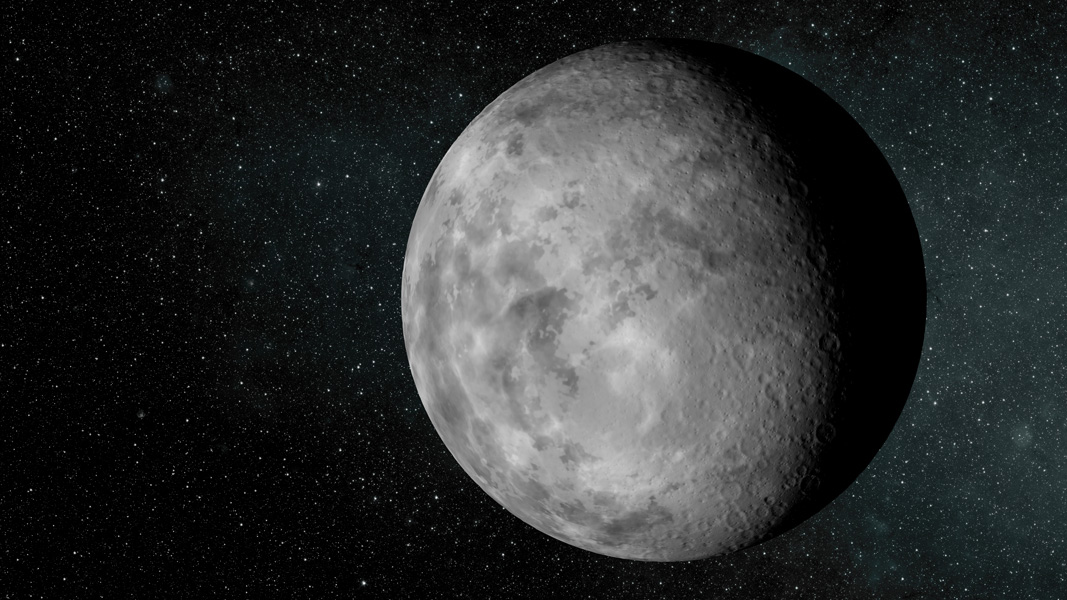

A Tiny Planet (Artist’s Concept)

NASA’s Kepler mission has discovered a new planetary system that is home to the smallest planet yet found around a star like our sun, approximately 210 light-years away in the constellation Lyra.

The artist’s concept depicts the new planet dubbed Kepler-37b. The planet is slightly larger than our moon, measuring about one-third the size of Earth. Kepler-37b orbits its host star every 13 days at less than one-third the distance Mercury is to the sun. The estimated surface temperature of this smoldering planet, at more than 800 degrees Fahrenheit (700 degrees Kelvin), would melt the zinc in a penny.

Astronomers don’t think the tiny planet has an atmosphere or could support life as we know it, but the moon-size world is almost certainly rocky in composition.

NASA’s Ames Research Center in Moffett Field, Calif., manages Kepler’s ground system development, mission operations and science data analysis. JPL managed the Kepler mission’s development.

Credit: NASA/Ames/JPL-Caltech